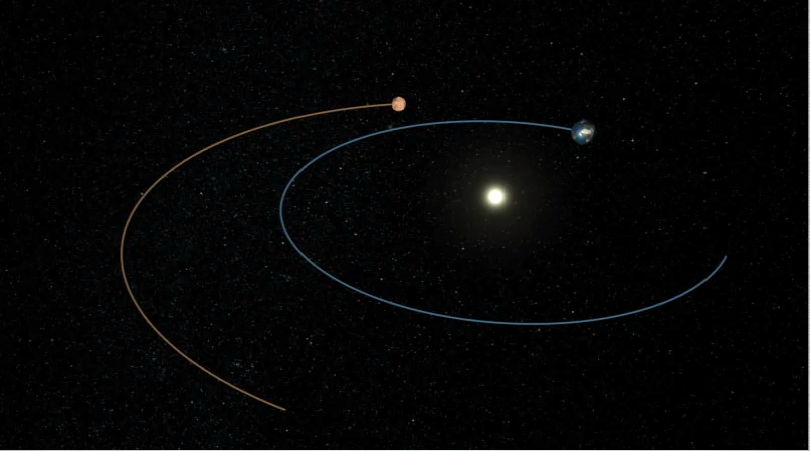

Phoenix’s Path to Mars (Artist’s Concept)

Phoenix’s Path to Mars

This artist’s animation shows the route NASA’s Phoenix Mars Lander took to get from Earth to Mars. The spacecraft’s path is shown in yellow, and the orbits of Mars and Earth are shown in red and blue, respectively.

Phoenix was launched from Cape Canaveral Air Force Station, Fla., on Aug. 4, 2007, when Earth and Mars were 195 million kilometers (121 million miles) apart. It will have traveled a total of 679 million kilometers (422 million miles) when it is scheduled to reach Mars on May 25, 2008. At that time, Earth and Mars will be farther apart, at 276 million kilometers (171 million miles).

The Phoenix Mission is led by the University of Arizona, Tucson, on behalf of NASA. Project management of the mission is by NASA’s Jet Propulsion Laboratory, Pasadena, Calif. Spacecraft development is by Lockheed Martin Space Systems, Denver.

Photojournal Note: As planned, the Phoenix lander, which landed May 25, 2008 23:53 UTC, ended communications in November 2008, about six months after landing, when its solar panels ceased operating in the dark Martian winter.

Credit: NASA/JPL-Caltech/University of Arizona